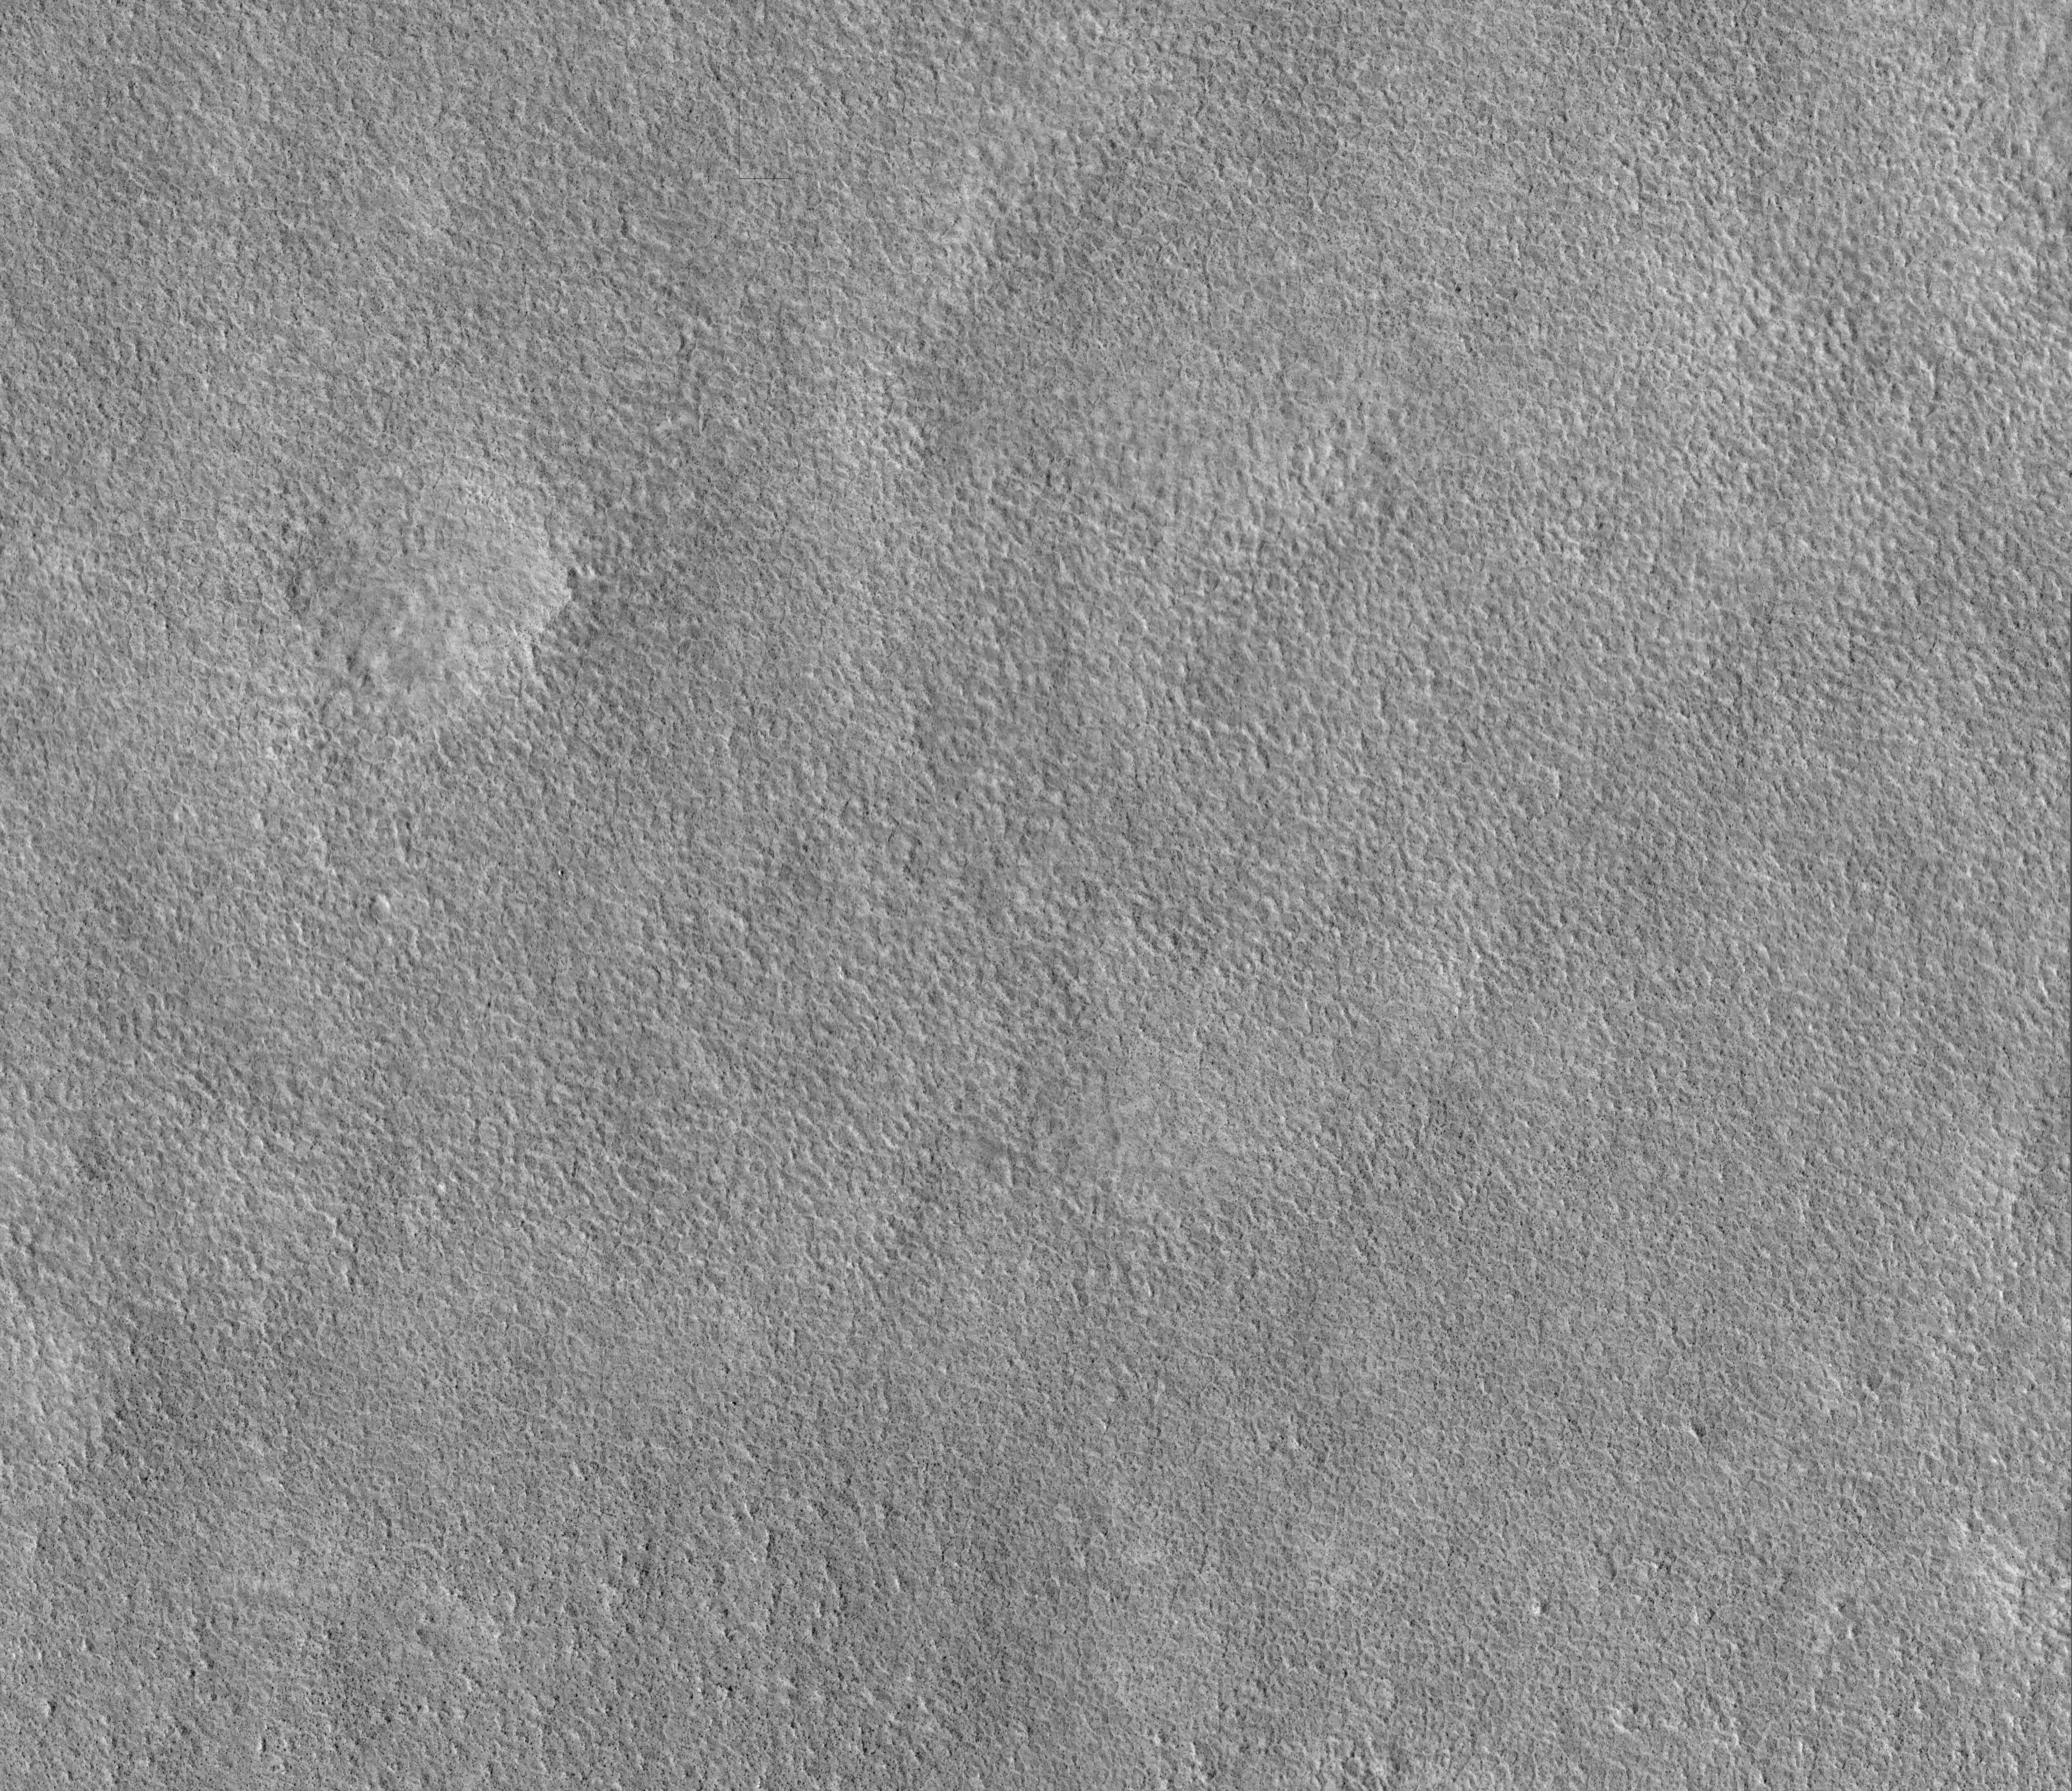

Viking Lander 2 (Gerald A. Soffen Memorial Station) Imaged from Orbit

Annotated Version

Viking 2 Back ShellViking 2 Heat ShieldViking 2 Lander
NASA’s Viking Lander 2 landed on Mars on Sept. 3, 1976, in Utopia Planitia. The lander, which has a diameter of about 3 meters (10 feet), has been precisely located in this image from the High Resolution Imaging Science Experiment on NASA’s Mars Reconnaissance Orbiter. Also, likely locations have been found for the heat shield and back shell. The lander location has been confirmed by overlaying the lander-derived topographic contours on the high-resolution camera’s image, which provides an excellent match. Viking Lander 2 was one element of an ambitious mission to study Mars, with a four-spacecraft flotilla consisting of two orbiters and two landers. Four cutouts from this image are shown. The first is an overview showing the relative locations of the lander and candidate back shell and heat shield, and the others are enlargements of each of these components. Large boulders, dunes, and other features visible in Viking Lander 2 images can be located in the high-resolution camera’s image. The polygonal pattern of the surface is typical at these latitudes and may be due to the presence of deep subsurface ice.

As chance would have it, this image is blurred in some places due to the abrupt motion associated with the restart of the orbiter’s high-gain antenna tracking during the very short image exposure. This is the first time after acquiring hundreds of pictures that a High Resolution Imaging Science Experiment image has been unintentionally smeared; overall performance has been excellent.

A prime motivation for early viewing of the Viking sites is to calibrate imagery taken from orbit with the data previously acquired by the landers. In particular, determining what sizes of rocks can be seen from Mars Reconnaissance Orbiter aids the interpretation of data now being taken to characterize sites for future landers, such as the Phoenix Mars Lander mission to be launched in 2007.

Images from the High Resolution Imaging Science Experiment and additional information about the Mars Reconnaissance Orbiter are available online at: http://www.nasa.gov/mro or http://HiRISE.lpl.arizona.edu.

For information about NASA and agency programs on the Web, http://www.nasa.gov.

NASA’s Jet Propulsion Laboratory, a division of the California Institute of Technology in Pasadena, manages the Mars Reconnaissance Orbiter for NASA’s Science Mission Directorate, Washington. Lockheed Martin Space Systems is the prime contractor for the project and built the spacecraft. The High Resolution Imaging Science Experiment camera was built by Ball Aerospace Corporation and is operated by the University of Arizona.

Credit: NASA/JPL-Caltech/University of Arizona